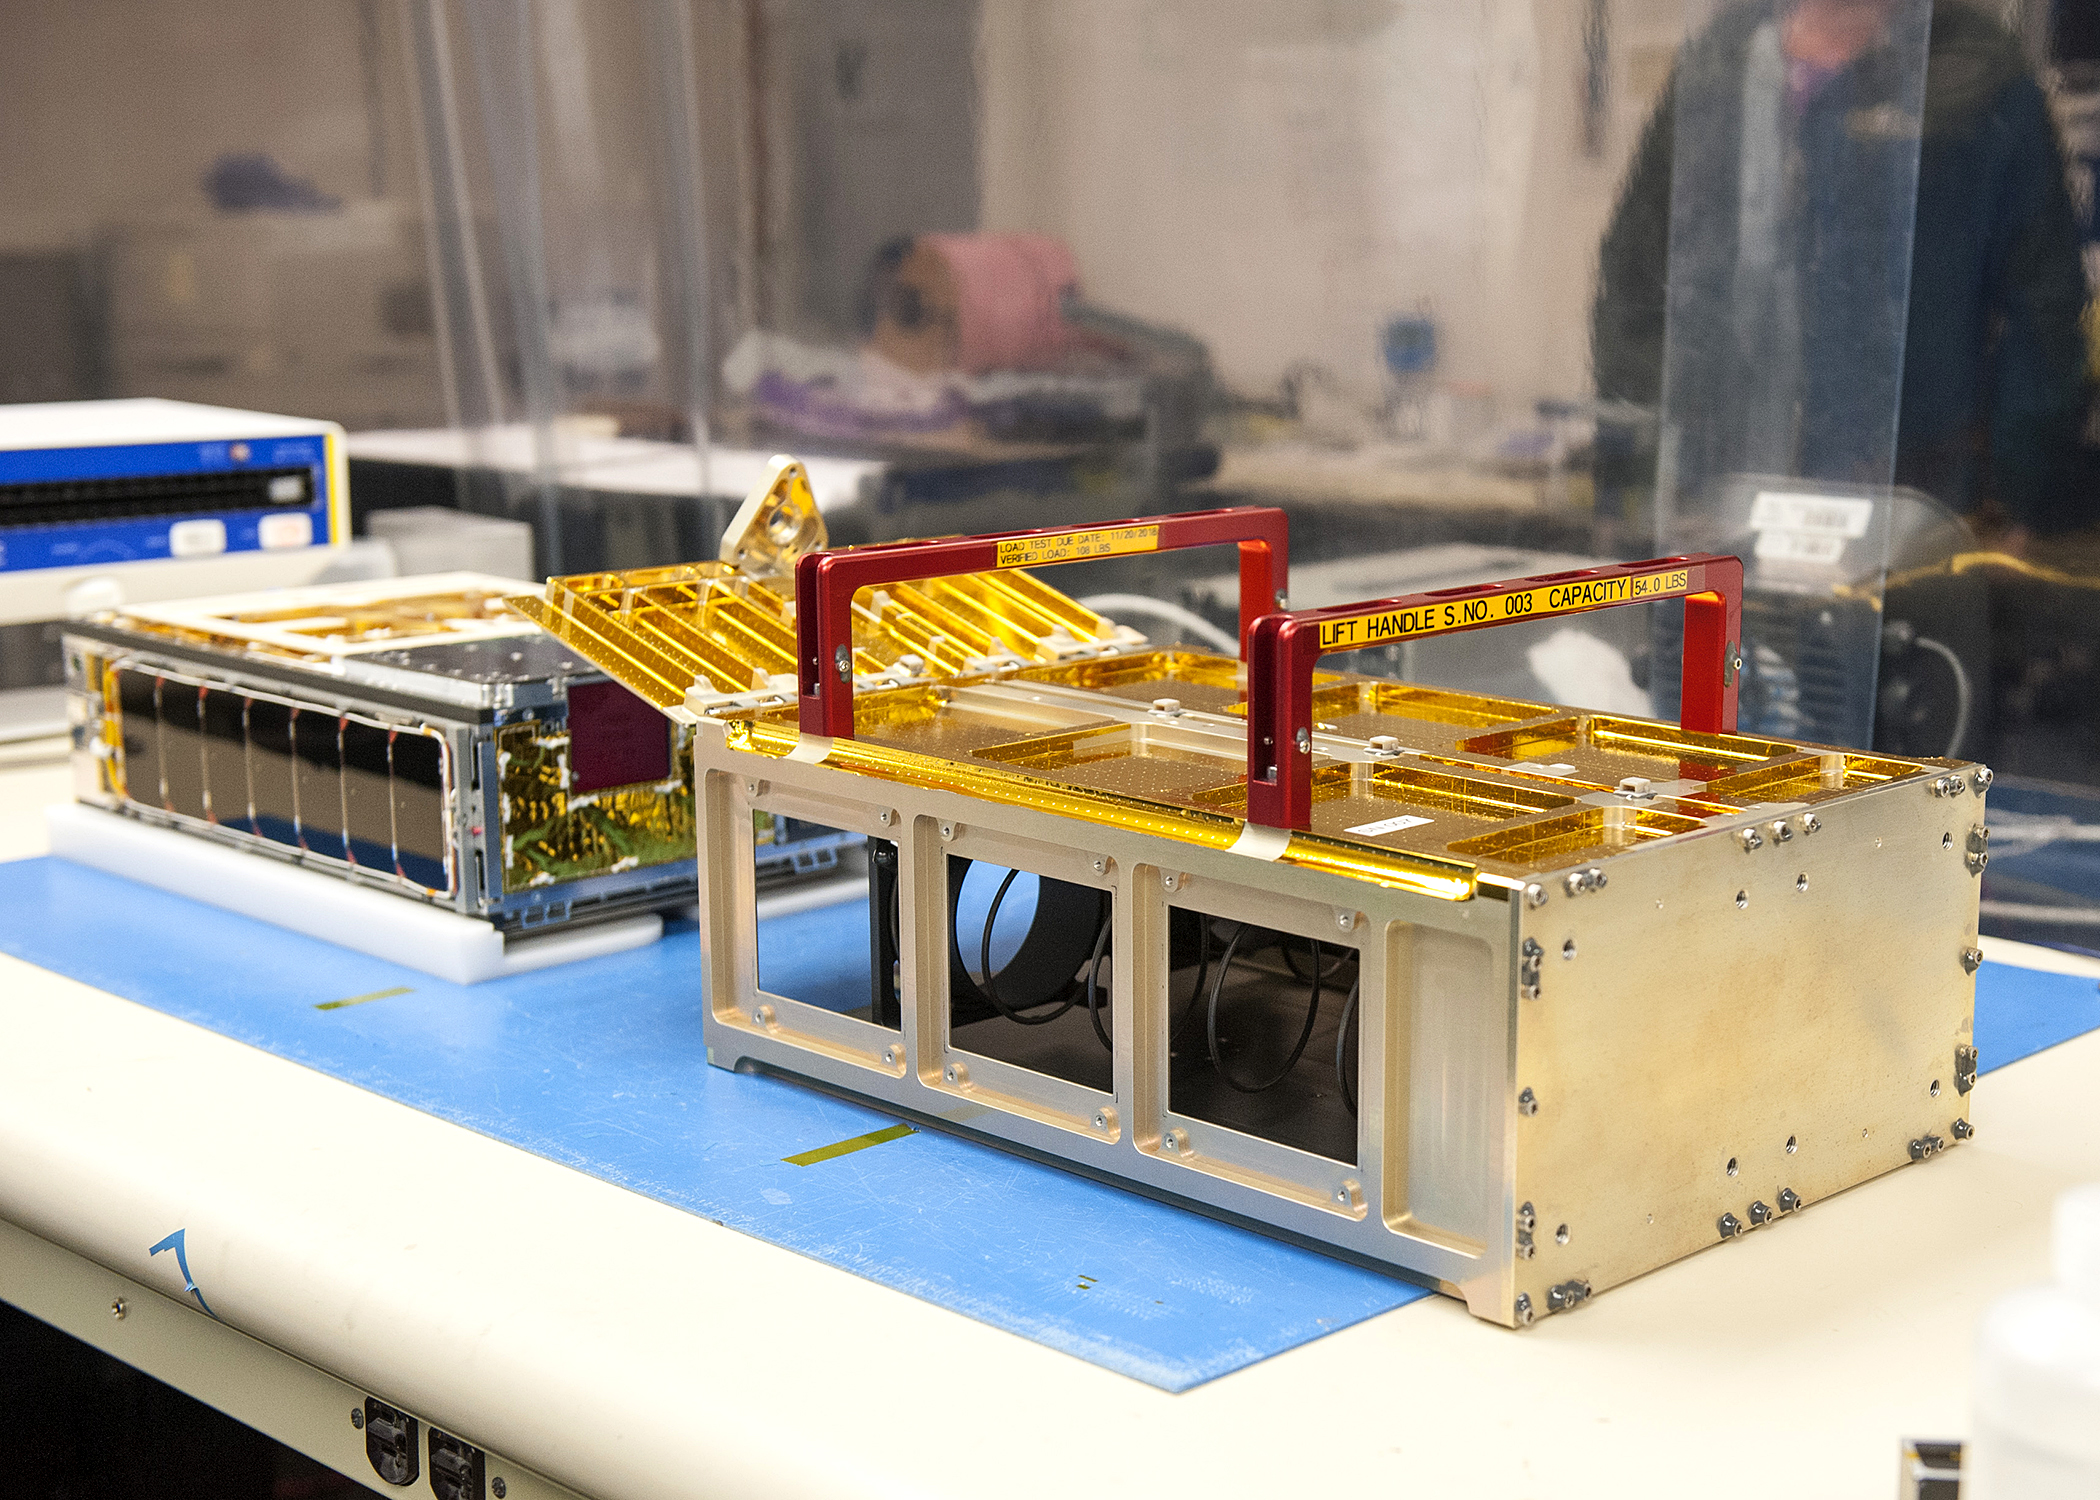

MarCO and Dispenser

One of the MarCO CubeSats inside a cleanroom at Cal Poly San Luis Obispo, before being placed into its deployment box. The deployment box will eject the briefcase-sized CubeSat into space after launch. It and its twin will accompany the InSight Mars lander when it lifts off from Vandenberg Air Force Base in May.

The MarCO and InSight projects are managed for NASA’s Science Mission Directorate, Washington, by JPL, a division of the California Institute of Technology, Pasadena.

Credit: NASA/JPL-Caltech/Tyvak/Cal Poly SLO